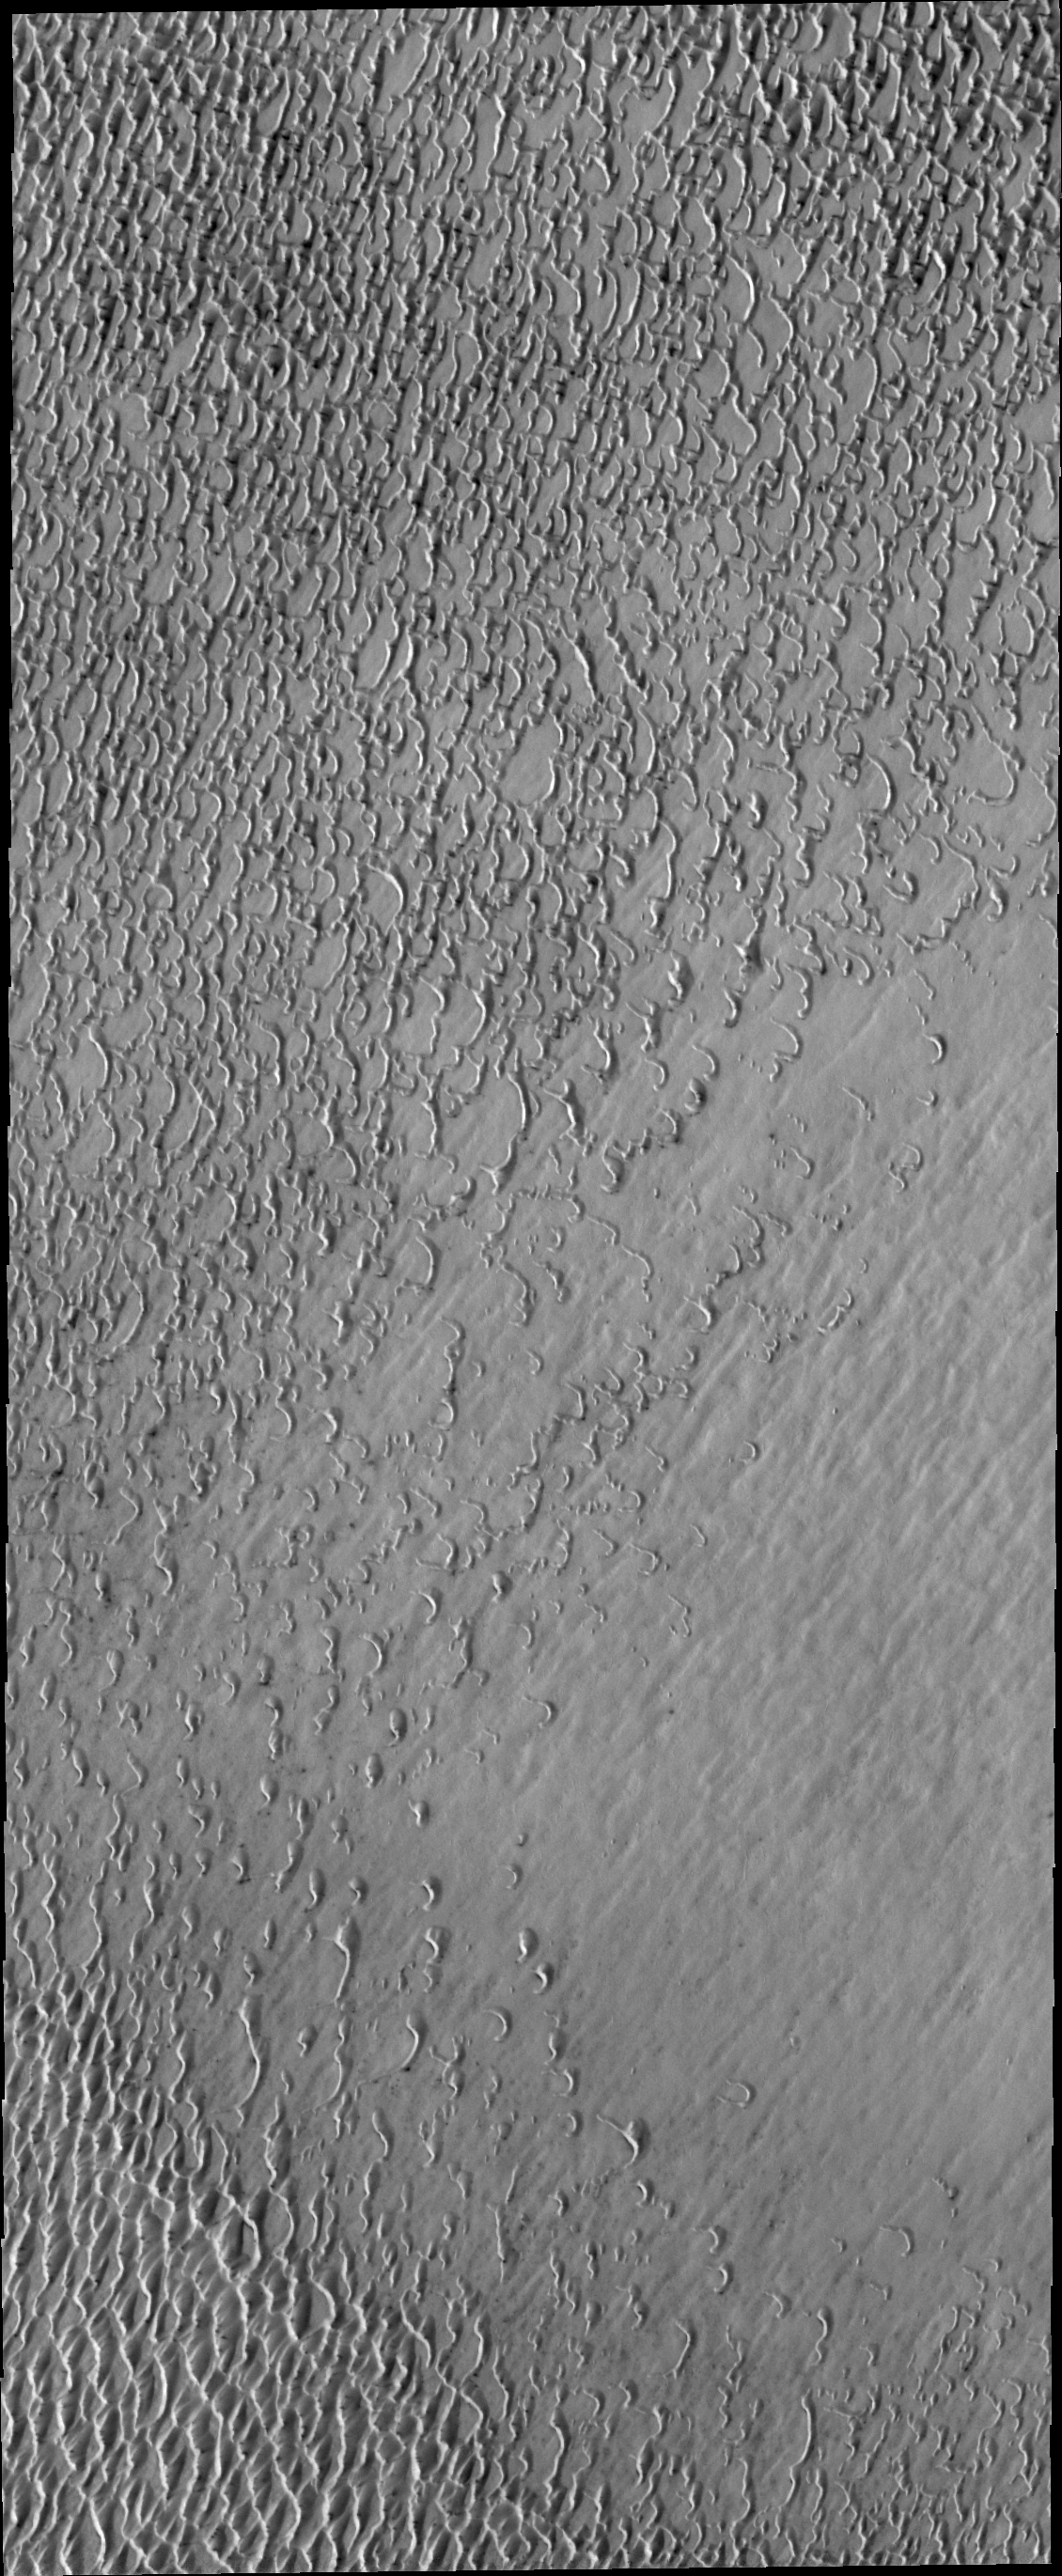

Investigating Mars: Olympia Undae

Olympia Undae is a vast dune field in the north polar region of Mars. It consists of a broad sand sea or erg that partly rings the north polar cap from about 120° to 240°E longitude and 78° to 83°N latitude. The dune field covers an area of approximately 470,000 km2 (bigger than California, smaller than Texas). Olympia Undae is the largest continuous dune field on Mars. Olympia Undae is not the only dune field near the north polar cap, several other smaller fields exist in the same latitude, but in other ranges of longitude, e.g. Abolos and Siton Undae. Barchan and transverse dune forms are the most common. In regions with limited available sand individual barchan dunes will form, the surface beneath and between the dunes is visible. In regions with large sand supplies, the sand sheet covers the underlying surface, and dune forms are found modifying the surface of the sand sheet. In this case transverse dunes are more common. Barchan dunes “point” down wind, transverse dunes are more linear and form parallel to the wind direction. The “square” shaped transverse dunes in Olympia Undae are due to two prevailing wind directions.

The Odyssey spacecraft has spent over 15 years in orbit around Mars, circling the planet more than 71,000 times. It holds the record for longest working spacecraft at Mars. THEMIS, the IR/VIS camera system, has collected data for the entire mission and provides images covering all seasons and lighting conditions. Over the years many features of interest have received repeated imaging, building up a suite of images covering the entire feature. From the deepest chasma to the tallest volcano, individual dunes inside craters and dune fields that encircle the north pole, channels carved by water and lava, and a variety of other feature, THEMIS has imaged them all. For the next several months the image of the day will focus on the Tharsis volcanoes, the various chasmata of Valles Marineris, and the major dunes fields. We hope you enjoy these images!

Credit: NASA/JPL-Caltech/ASU